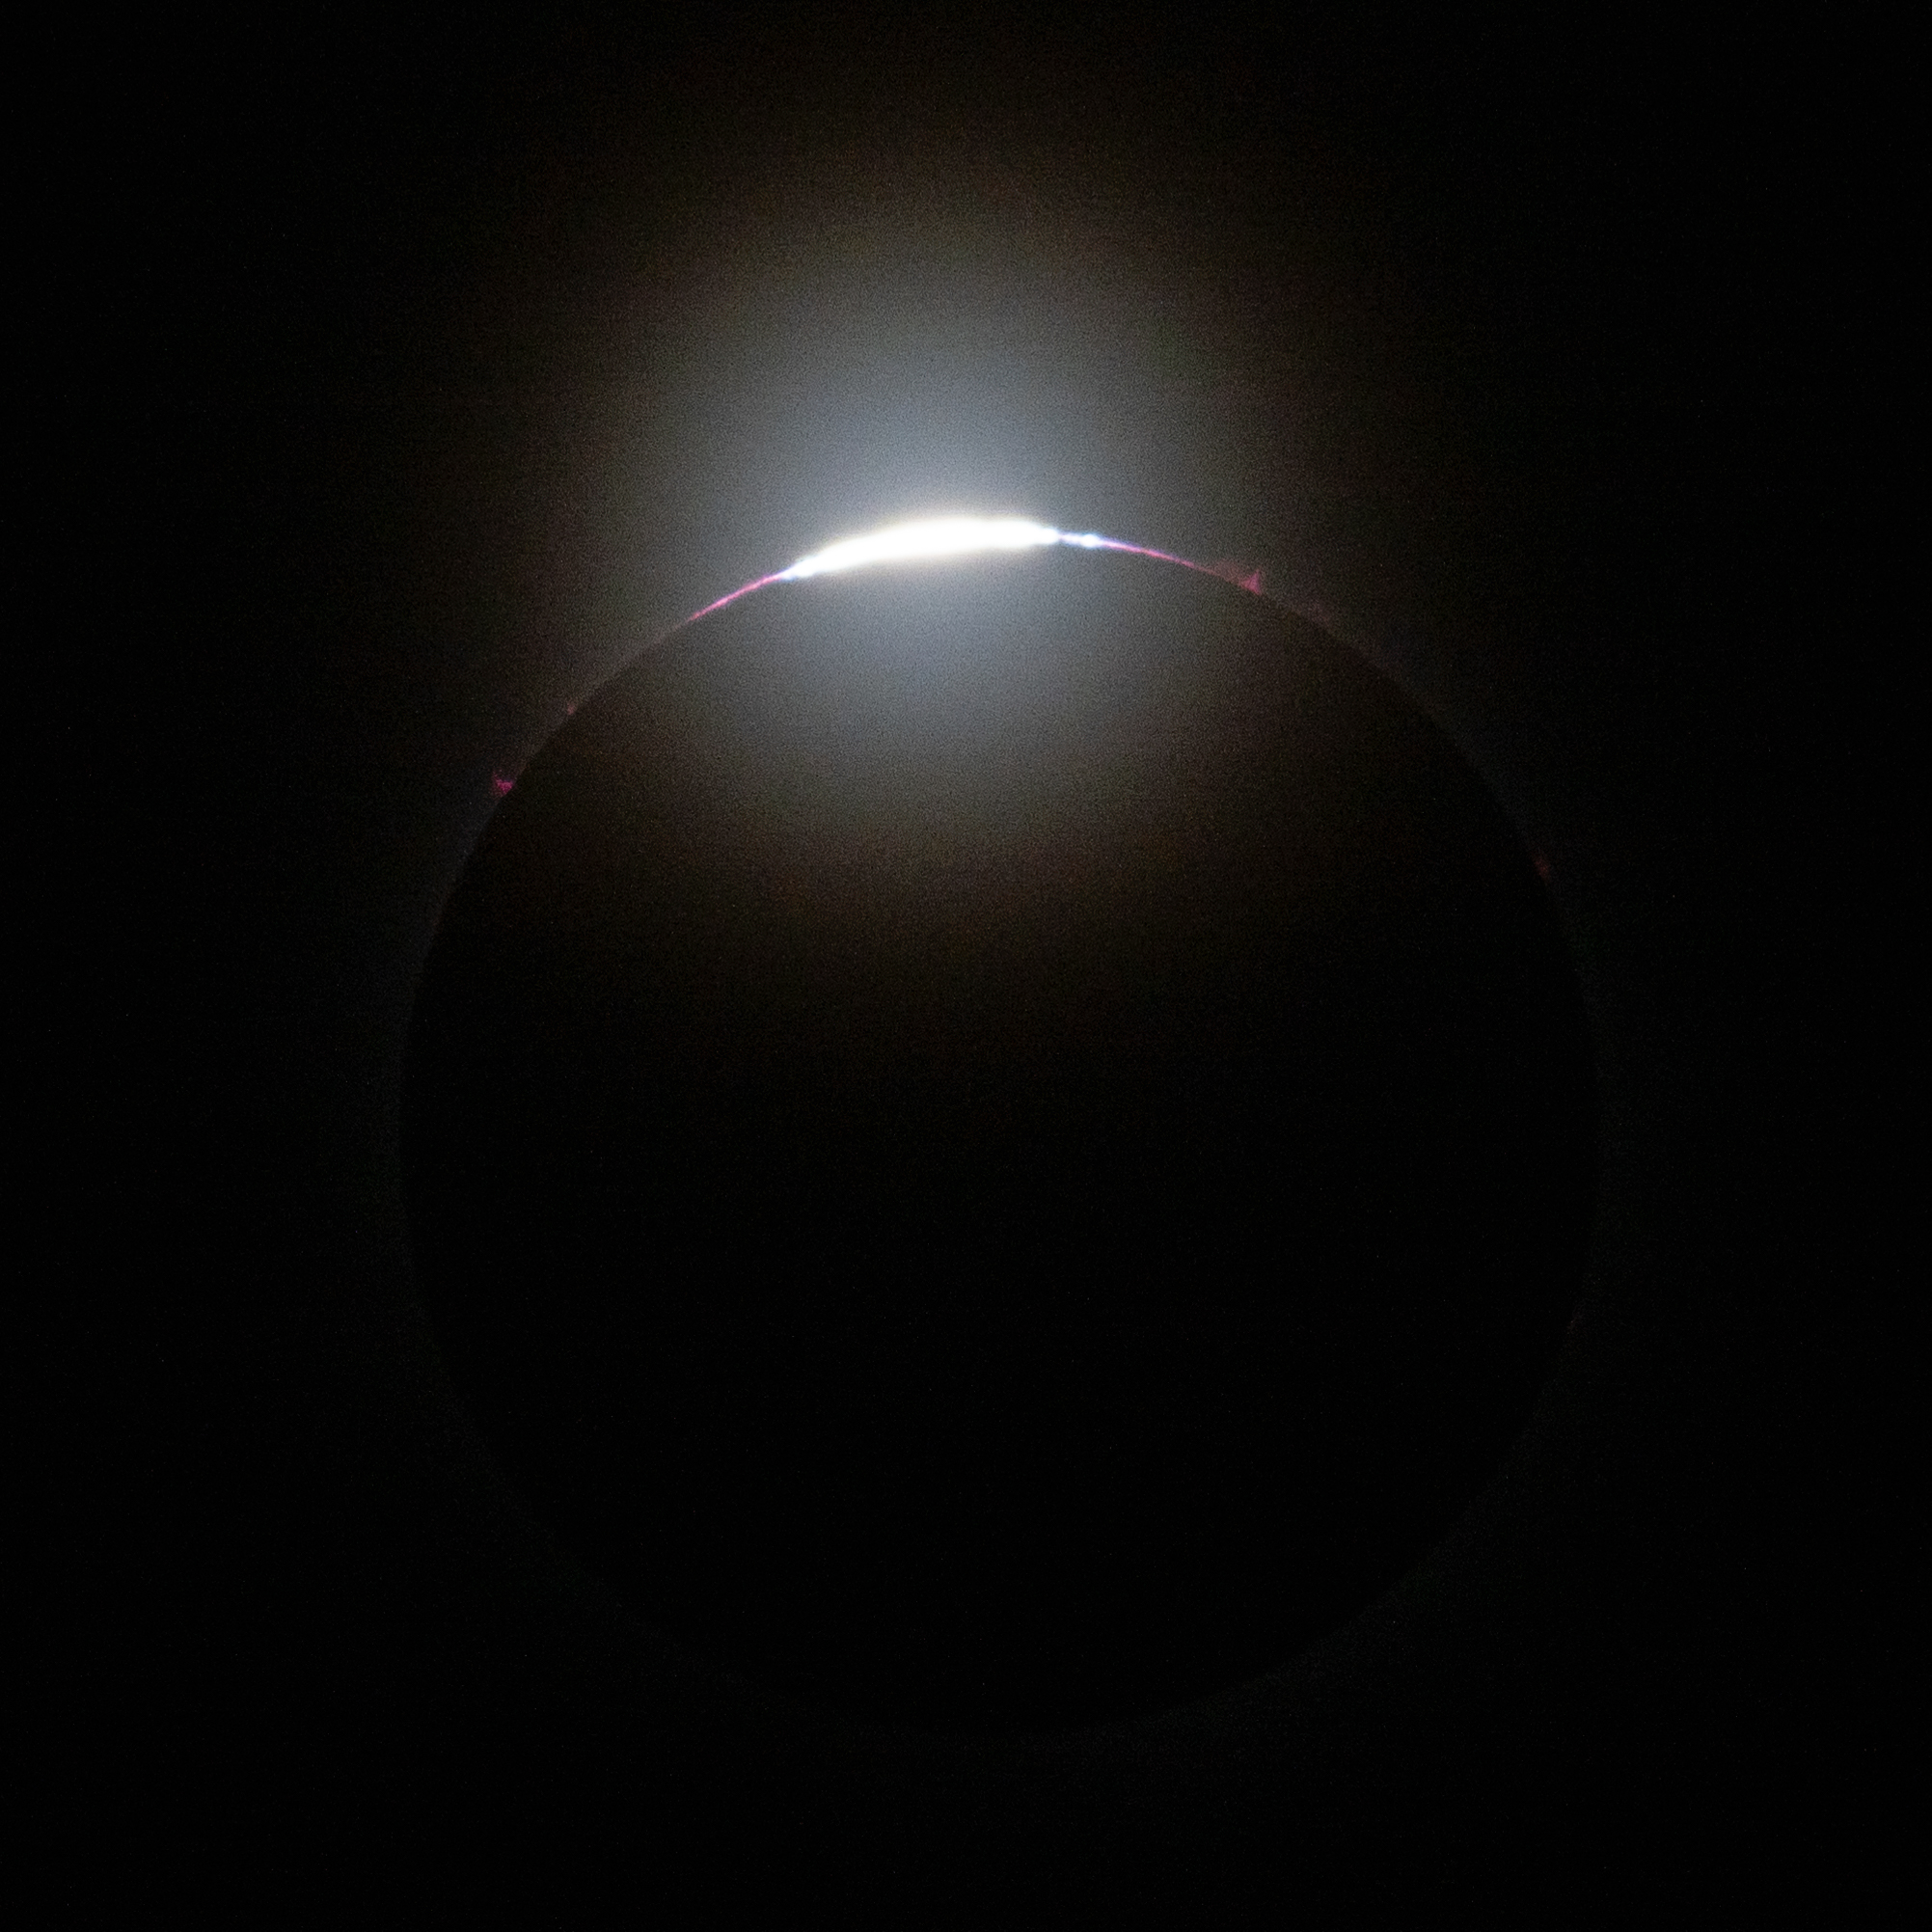

2024 Total Solar Eclipse

A total solar eclipse is seen from the Indianapolis Motor Speedway, Monday, April 8, 2024, in Indianapolis, Indiana. A total solar eclipse swept across a narrow portion of the North American continent from Mexico’s Pacific coast to the Atlantic coast of Newfoundland, Canada. A partial solar eclipse was visible across the entire North American continent along with parts of Central America and Europe.

Credit: NASA/Joel Kowsky